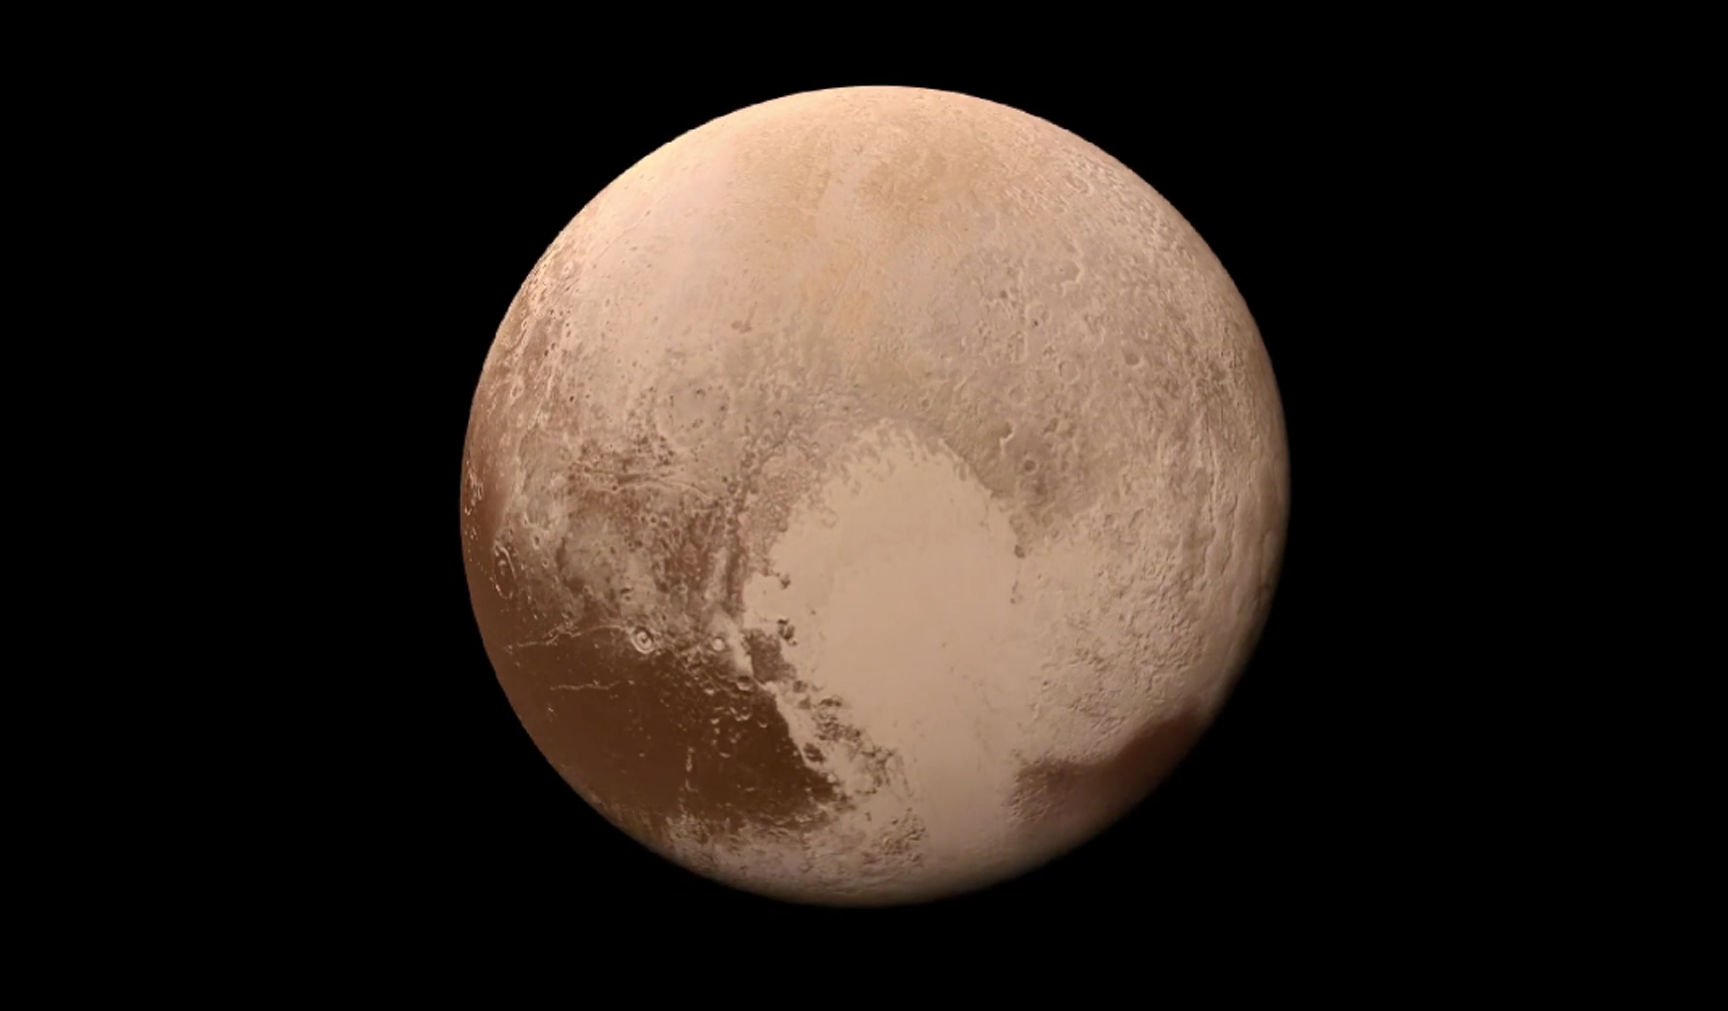

A Colorful ‘Landing’ on Pluto (Animation)

What would it be like to actually land on Pluto? This movie was made from more than 100 images taken by NASA’s New Horizons spacecraft over six weeks of approach and close flyby in the summer of 2015. The video offers a trip down onto the surface of Pluto — starting with a distant view of Pluto and its largest moon, Charon — and leading up to an eventual ride in for a “landing” on the shoreline of Pluto’s informally named Sputnik Planitia.

To create a movie that makes viewers feel as if they are diving into Pluto, mission scientists had to interpolate some of the panchromatic (black and white) frames based on what they know Pluto looks like to make it as smooth and seamless as possible. Low-resolution color from the Ralph color camera aboard New Horizons was then draped over the frames to give the best available, actual color simulation of what it would look like to descend from high altitude to Pluto’s surface.

After a 9.5-year voyage covering more than three billion miles, New Horizons flew through the Pluto system on July 14, 2015, coming within 7,800 miles (12,500 kilometers) of Pluto. Carrying powerful telescopic cameras that could spot features smaller than a football field, New Horizons sent back hundreds of images of Pluto and its moons that show how dynamic and fascinating their surfaces are.

View the original black-and-white “landing” movie here.

The Johns Hopkins University Applied Physics Laboratory in Laurel, Maryland, designed, built, and operates the New Horizons spacecraft, and manages the mission for NASA’s Science Mission Directorate. The Southwest Research Institute, based in San Antonio, leads the science team, payload operations and encounter science planning. New Horizons is part of the New Frontiers Program managed by NASA’s Marshall Space Flight Center in Huntsville, Alabama.

Credit: NASA/Johns Hopkins University Applied Physics Laboratory/Southwest Research Institute